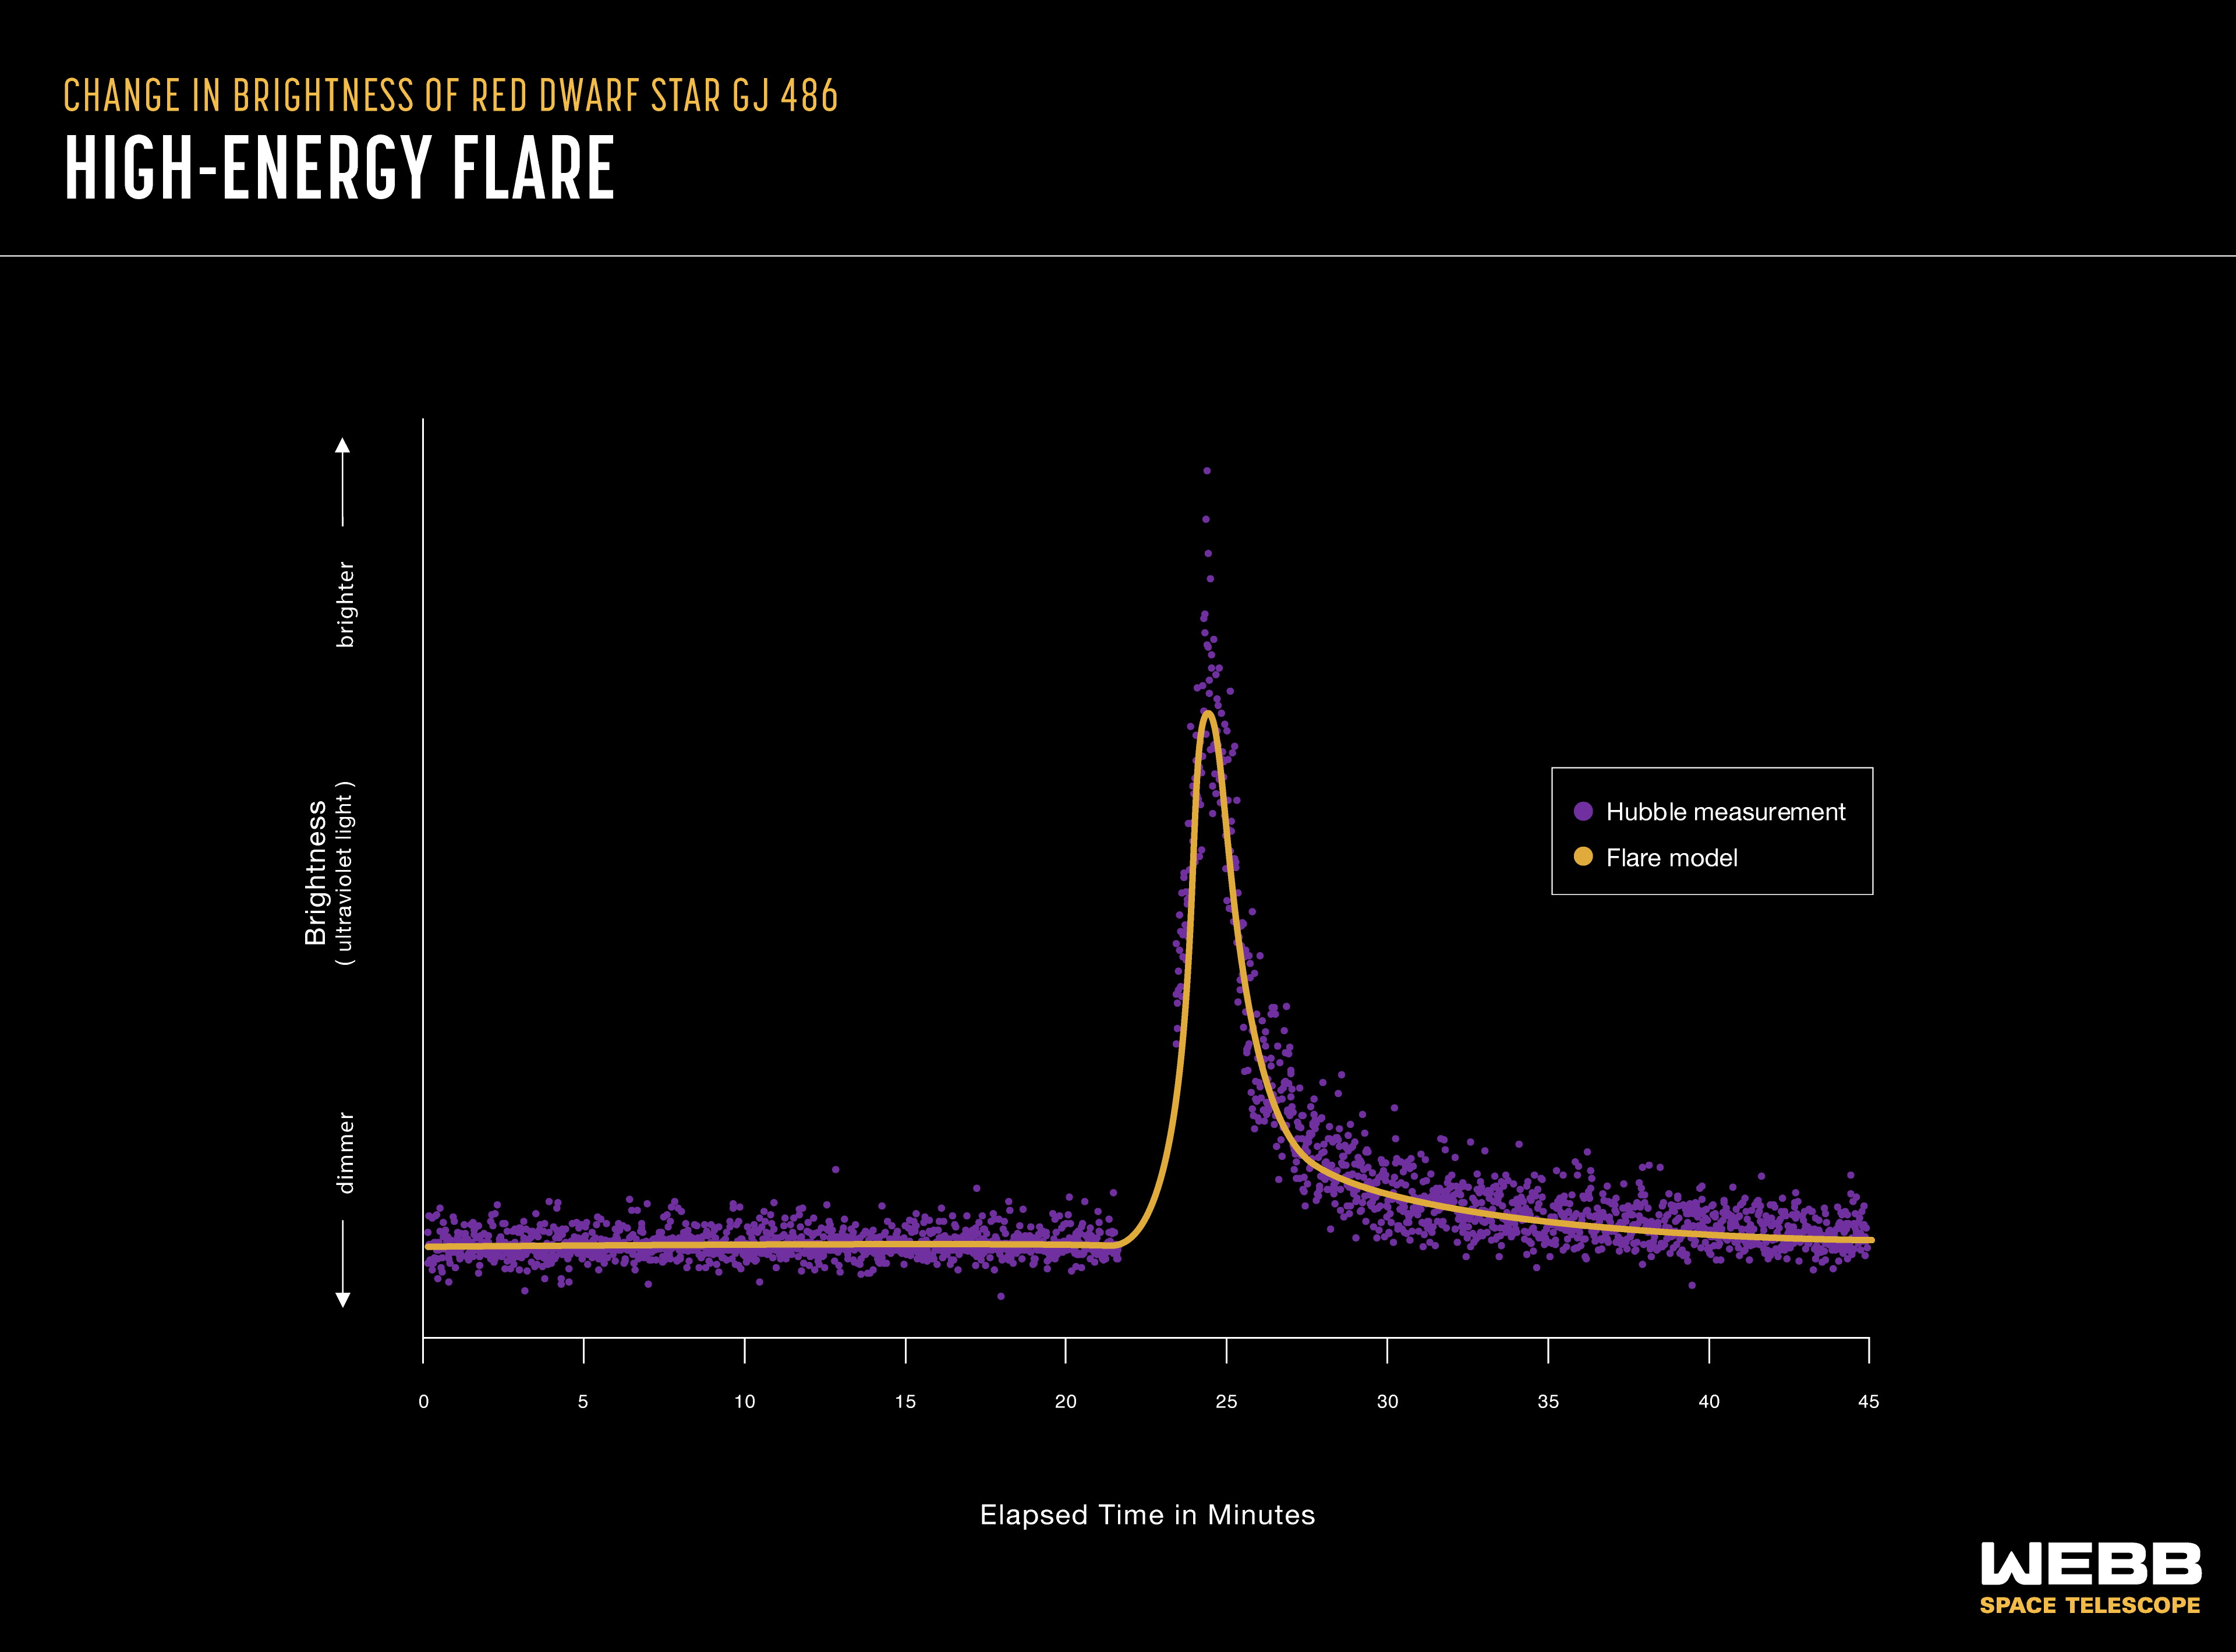

Red Dwarf Light Curve: High-Energy Flare

This light curve shows a flare of bright ultraviolet light emitted by a red dwarf star. Stars that appear calm in the visible part of the spectrum can be sending out powerful flares of invisible high-energy radiation that can strip away a planet’s atmosphere over time. It is impossible to know exactly how much ultraviolet energy any given star is sending out into its environment without measuring it with Hubble. This graph shows measurements of red dwarf star GJ 486 captured by Hubble’s COS (Cosmic Origins Spectrograph). GJ 486 is not part of the Rocky Worlds program.

Credit: Illustration: NASA, ESA, CSA, Andi James (STScI); Science: Hannah Diamond-Lowe (STScI)